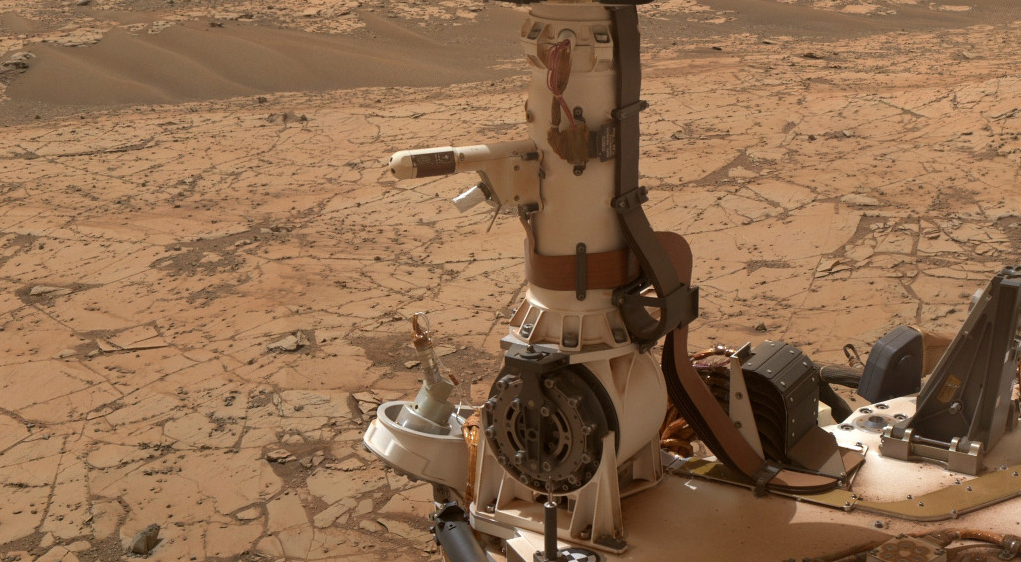

Mars Weather-Station Tools on Rover’s Mast

The Rover Environmental Monitoring Station (REMS) on NASA’s Curiosity Mars rover includes temperature and humidity sensors mounted on the rover’s mast. One of the REMS booms extends to the left from the mast in this view.

Spain provided REMS to NASA’s Mars Science Laboratory Project. The monitoring station has provided information about air pressure, relative humidity, air temperature, ground temperature, wind and ultraviolet radiation in all Martian seasons and at all times of day or night.

This view is a detail from a January 2015 Curiosity self-portrait. The self-portrait, at PIA19142, was assembled from images taken by Curiosity’s Mars Hand Lens Imager.

Credit: NASA/JPL-Caltech/MSSS